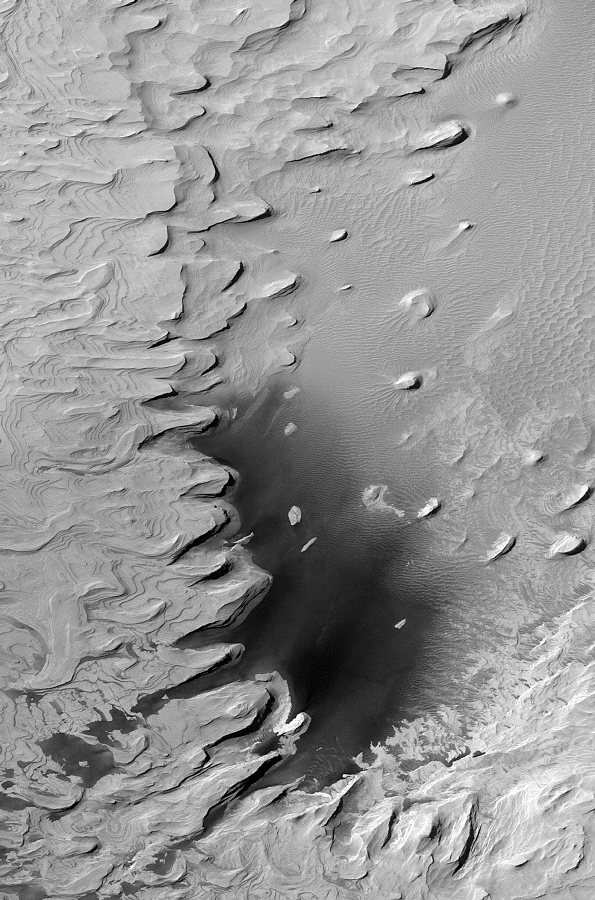

Ancient Layered Rocks in Schiaparelli Crater

One of the earliest results of the Mars Global Surveyor (MGS) Mars Orbiter Camera (MOC) investigation shortly after the spacecraft began to orbit Mars in 1997 was the discovery of layered rock outcrops reaching deep down into the martian crust in the walls of the Valles Marineris. Since that time, thousands of MOC images have revealed layered rock in a variety of settings–crater floors, canyon interiors, and scarps exposed by faulting and pitting. This spectacular example taken by MOC in 2001 is found on the floor of an impact crater located near the equator in northwestern Schiaparelli Basin (0.15°N, 345.6°W). The image covers an area approximately 3 km (1.9 miles) across and is illuminated by sunlight from the upper left. Layers of uniform thickness and appearance suggest that these materials are ancient sediments, perhaps deposited in water, or perhaps deposited by wind. Wind has subsequently eroded and exposed the layers. Dark drifts of sand occur at the lower center of the image, and lighter-toned windblown ripples dominate the center and upper right.

Credit: NASA/JPL/MSSS